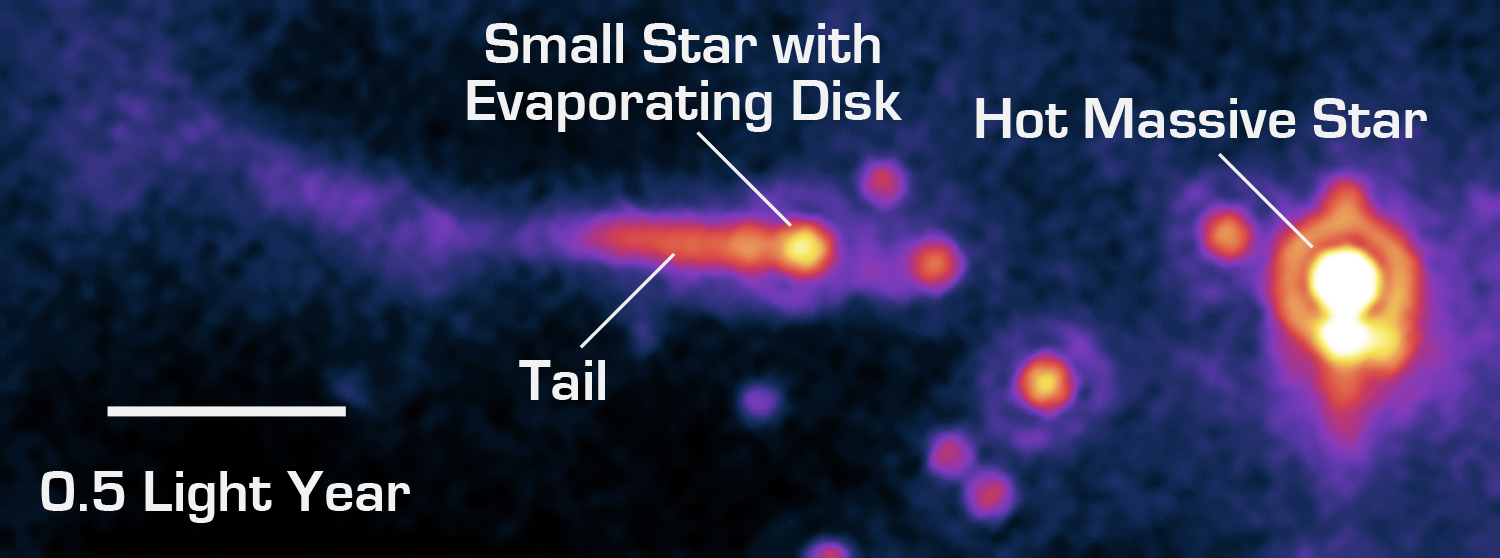

A Star's Close Encounter

The potential planet-forming disk (or "protoplanetary disk") of a sun-like star is being violently ripped away by the powerful winds of a nearby hot O-type star in this image from NASA's Spitzer Space Telescope. At up to 100 times the mass of sun-like stars, O stars are the most massive and energetic stars in the universe.

The O star can be seen to the right of the image, as the large orange spot with the white center. To the left, the comet like structure is actually a neighboring solar system that is being destroyed by the O star's powerful winds and intense ultraviolet light.

In a process called "photoevaporation," immense output from the O star heats up the nearby protoplanetary disk so much that gas and dust boil off, and the disk can no longer hold together. Photon (or light) blasts from the O star then strip the potential planet forming disk off its neighbor star by blowing away evaporated material. This effect is illustrated in the smaller system's comet like structure.

The system is located about 2,450 light-years away in the star-forming cloud IC 1396.

The image was taken with Spitzer's Multiband Imaging Photometer instrument at 24 microns. The picture is a pseudo-color stretch representing intensity. Yellow and white represent hot areas, whereas purple and blue represent relatively cooler, fainter regions.

Credit: NASA/JPL-Caltech/Z. Balog (Univ. of Ariz./Univ. of Szeged)